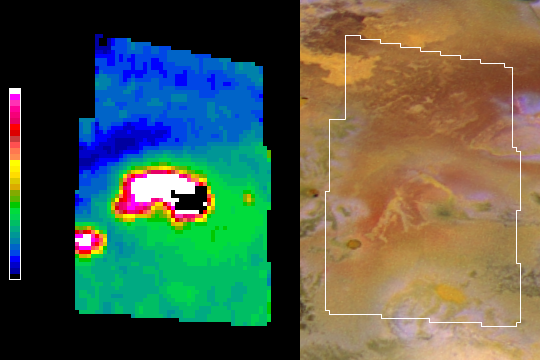

A New Hot Spot on Northern Io

NASA’s Galileo spacecraft has returned infrared imagery of a new hot spot on Jupiter’s moon Io that was the source of a towering plume in August 2001, indicating a sulfur-dioxide concentration that may have been fallout from the plume.

Galileo’s near-infrared mapping spectrometer captured the image on the left during an Oct. 16, 2001 flyby of Io. Coloring indicates the intensity of glowing at a wavelength of 4.1 microns. Yellow, red, and white represent high temperatures. Black is where the near-infrared glow was so intense the image was saturated. Greens and blues are cold. The visible-light image on the right was obtained by Galileo’s camera in 1999, before any volcanic activity was seen at this site. The first sign of activity came in August 2001, when Galileo detected an infrared hot spot and the tallest volcanic plume ever seen at Io.

The dark blue band north of the hot spot in the new infrared image represents a concentration of sulfur-dioxide, which has a strong signature in the infrared. The sulfur-dioxide is thought to be from the fallout of the plume. The image shows high temperatures corresponding to yellow flows in the center of the visible-light image, and from a small caldera at the 8 o’lock position.

The Jet Propulsion Laboratory, a division of the California Institute of Technology in Pasadena, manages the Galileo mission for NASA’s Office of Space Science, Washington, D.C.

Credit: NASA/JPL